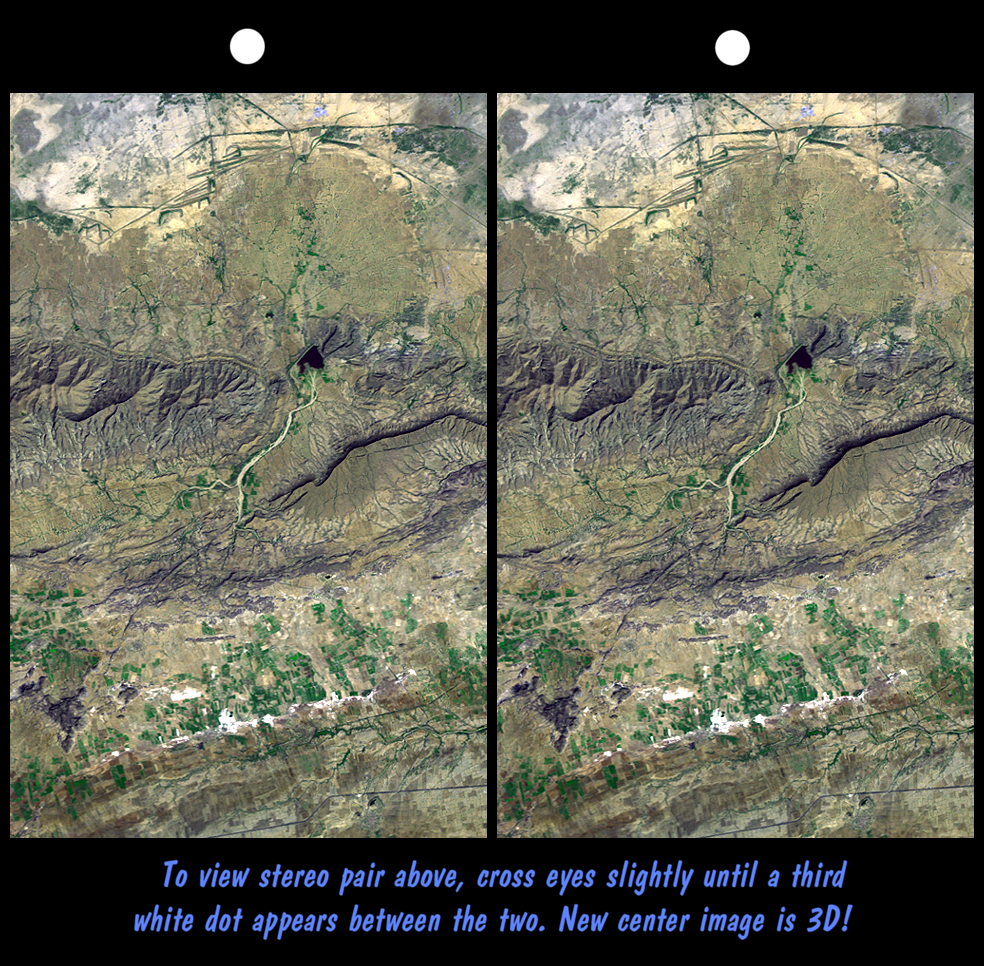

SRTM Stereo Pair: Haro and Kas Hills, India

On January 26, 2001 the Kachchh region in western India suffered the most deadly earthquake in India’s history. This stereoscopic view of landforms northeast of the city of Bhuj depicts geologic structures that are of interest in the study the tectonic processes that may have led to that earthquake. However, preliminary field studies indicate that these structures are composed of Mesozoic rocks that are overlain by younger rocks showing little deformation. Thus these structures may be old, not actively growing, and not directly related to the recent earthquake.

The Haro Hills are on the left and the Kas Hills are on the right. The Haro Hills are an “anticline,” which is an upwardly convex elongated fold of layered rocks. The anticline is distinctly ringed by an erosion resistant layer of sandstone. The east-west orientation of the anticline may relate to the crustal compression that has occurred during India’s northward movement toward, and collision with, Asia. In contrast, the largest of the Kas Hills appears to be a tilted (to the south) and faulted (on the north) block of layered rocks. Also seen here, the curvilinear ridge trending toward the southwest from the image center is an erosion resistant “dike,” which is an igneous intrusion into older “host” rocks along a fault plane or other crack. The dike also appears to extend northeast from the image center as a dark line having very little topography. Its location between the tilted block and a smaller anticline to the north (directly east of the larger anticline) probably indicates that the dike fills the fault that separates these contrasting geologic structures. These features are simple examples of how digital elevation data can stereoscopically enhance satellite imagery to provide a direct input to geologic studies.

This stereoscopic image was generated by draping a Landsat satellite image (taken just two weeks after the earthquake) over a preliminary Shuttle Radar Topography Mission (SRTM) elevation model. Two differing perspectives were then calculated, one for each eye. They can be seen in 3-D by viewing the left image with the right eye and the right image with the left eye (cross-eyed viewing), or by downloading and printing the image pair and viewing them with a stereoscope. When stereoscopically merged, the result is a vertically exaggerated view of the Earth’s surface in its full three dimensions.

Landsat has been providing visible and infrared views of the Earth since 1972. SRTM elevation data matches the 30-meter resolution of most Landsat images and will substantially help in analyses of the large and growing Landsat image archive. The Landsat 7 Thematic Mapper image used here was provided to the SRTM project by the United States Geological Survey, Earth Resources Observation Systems (EROS) Data Center, Sioux Falls, South Dakota.

Elevation data used in this image was acquired by the Shuttle Radar Topography Mission (SRTM) aboard the Space Shuttle Endeavour, launched on February 11, 2000. SRTM used the same radar instrument that comprised the Spaceborne Imaging Radar-C/X-Band Synthetic Aperture Radar (SIR-C/X-SAR) that flew twice on the Space Shuttle Endeavour in 1994. SRTM was designed to collect three-dimensional measurements of the Earth’s surface. To collect the 3-D data, engineers added a 60-meter-long (200-foot) mast, installed additional C-band and X-band antennas, and improved tracking and navigation devices. The mission is a cooperative project between the National Aeronautics and Space Administration (NASA), the National Imagery and Mapping Agency (NIMA) of the U.S. Department of Defense (DoD), and the German and Italian space agencies. It is managed by NASA’s Jet Propulsion Laboratory, Pasadena, CA, for NASA’s Earth Science Enterprise,Washington, DC.

Size: 22.3 x 14.3 kilometers ( 13.8 x 8.9 miles)
Location: 23.4 deg. North lat., 69.8 deg. East lon.
Orientation: North toward the top
Image Data: Landsat Bands 1, 2+4, 3 as blue, green, red, respectively
Date Acquired: February 2000 (SRTM), February 9, 2001 (Landsat)

Credit: NASA/JPL/NIMA